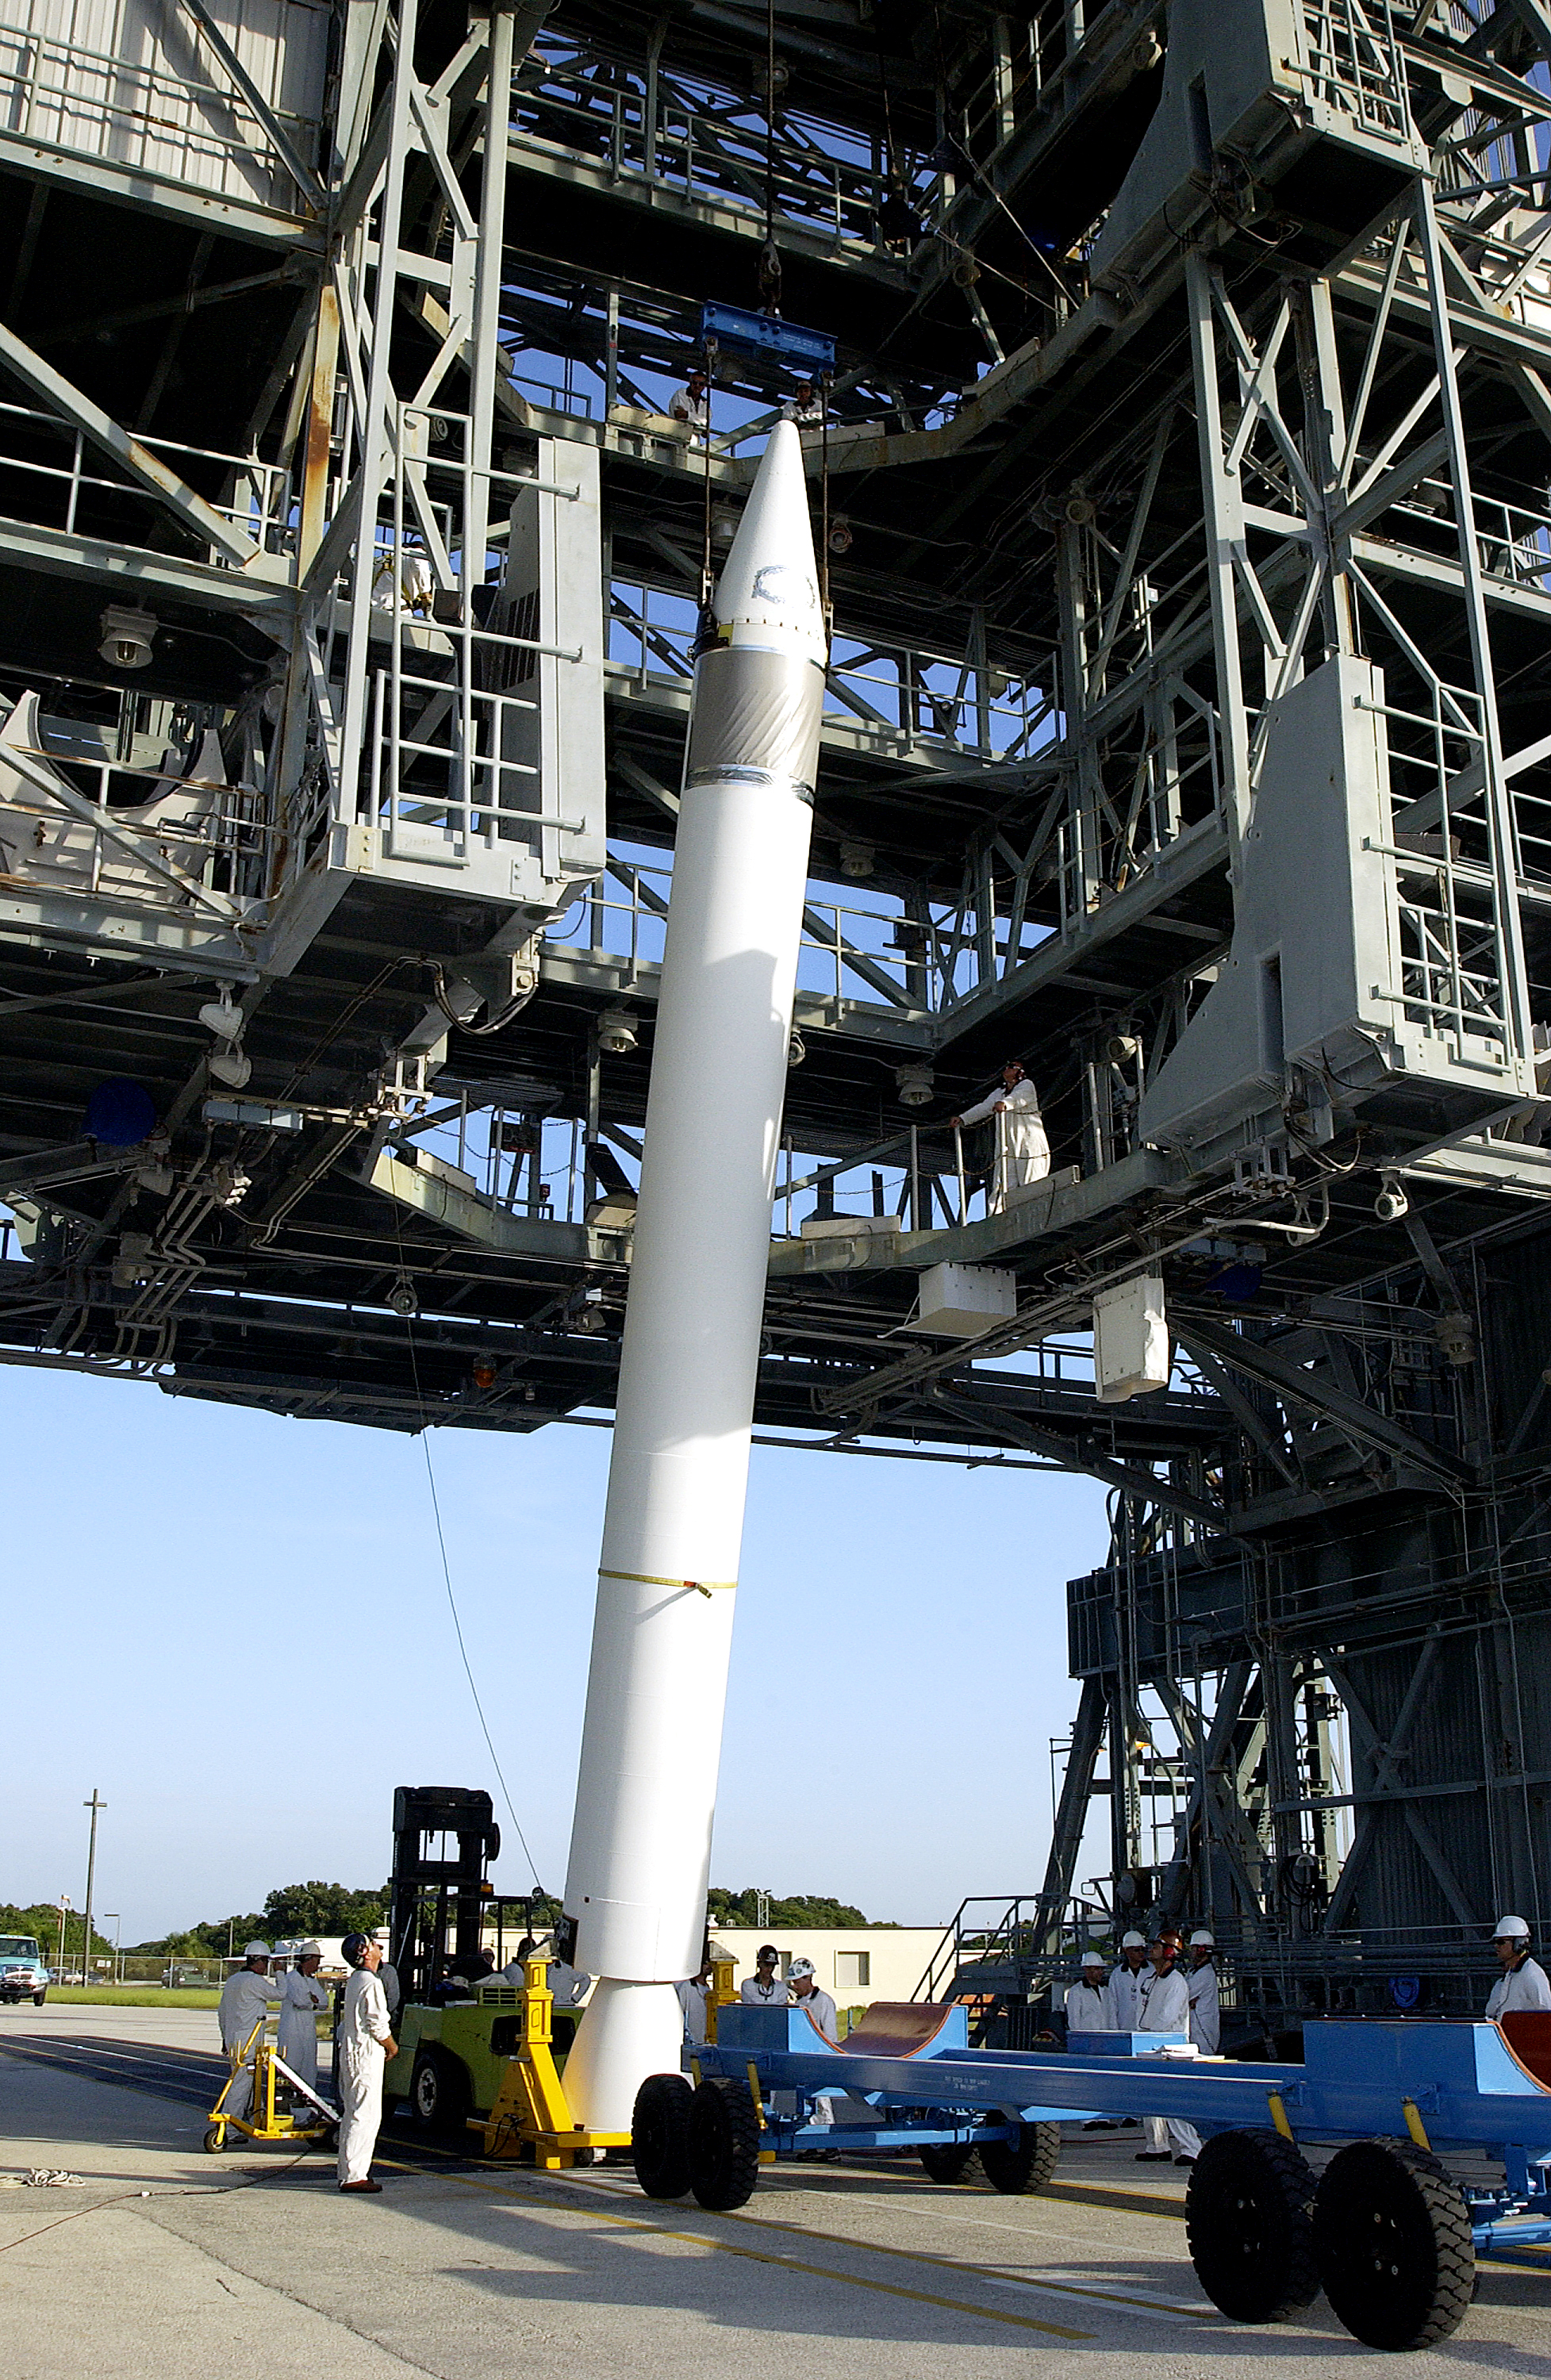

Solid Rocket Booster

A solid rocket booster is lifted into position in order to be mated to the first stage of Spitzer's Delta II rocket.

Credit: NASA/KSC